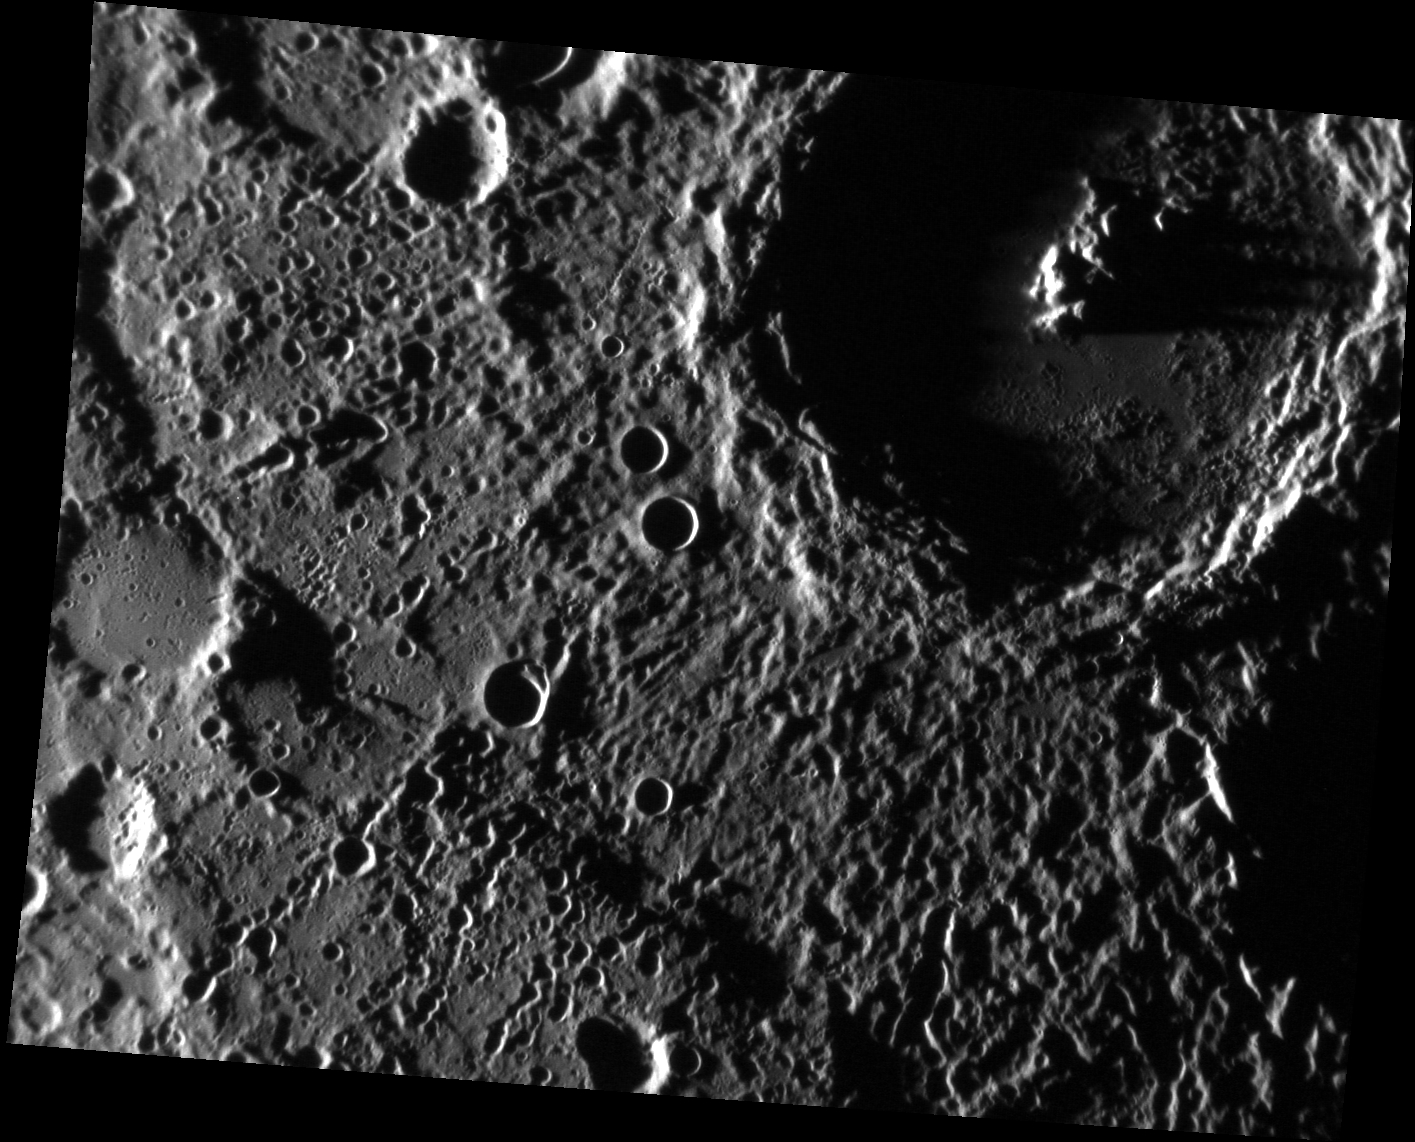

Craters Down Under

This monochrome image is from the southern hemisphere. The crater in the upper right corner, named Sūr Dās, has a central peak that catches the Sun and casts a long shadow to the east (right). Trails of secondary craters formed by the Sūr Dās impact event also are seen in the center of the image. Three small, well-preserved primary craters are visible in the middle; these formed on the ejecta of Sūr Dās and so are more recent.

This image was acquired as part of MDIS’s high-incidence-angle base map. The high-incidence-angle base map is a major mapping activity in MESSENGER’s extended mission and complements the surface morphology base map of MESSENGER’s primary mission that was acquired under generally more moderate incidence angles. High incidence angles, achieved when the Sun is near the horizon, result in long shadows that accentuate the small-scale topography of geologic features. The high-incidence-angle base map is being acquired with an average resolution of 200 meters/pixel.

Date acquired: May 23, 2012
Image Mission Elapsed Time (MET): 246267164
Image ID: 1879585
Instrument: Narrow Angle Camera (NAC) of the Mercury Dual Imaging System (MDIS)
Center Latitude: -48.36°
Center Longitude: 264.1° E
Resolution: 195 meters/pixel
Scale: Sūr Dās is 131 km (81 miles) in diameter
Incidence Angle: 86.2°
Emission Angle: 39.3°
Phase Angle: 125.6°

The MESSENGER spacecraft is the first ever to orbit the planet Mercury, and the spacecraft’s seven scientific instruments and radio science investigation are unraveling the history and evolution of the Solar System’s innermost planet. Visit the Why Mercury? section of this website to learn more about the key science questions that the MESSENGER mission is addressing. During the one-year primary mission, MDIS acquired 88,746 images and extensive other data sets. MESSENGER is now in a year-long extended mission, during which plans call for the acquisition of more than 80,000 additional images to support MESSENGER’s science goals.

These images are from MESSENGER, a NASA Discovery mission to conduct the first orbital study of the innermost planet, Mercury. For information regarding the use of images, see the MESSENGER image use policy.

Credit: NASA/Johns Hopkins University Applied Physics Laboratory/Carnegie Institution of Washington